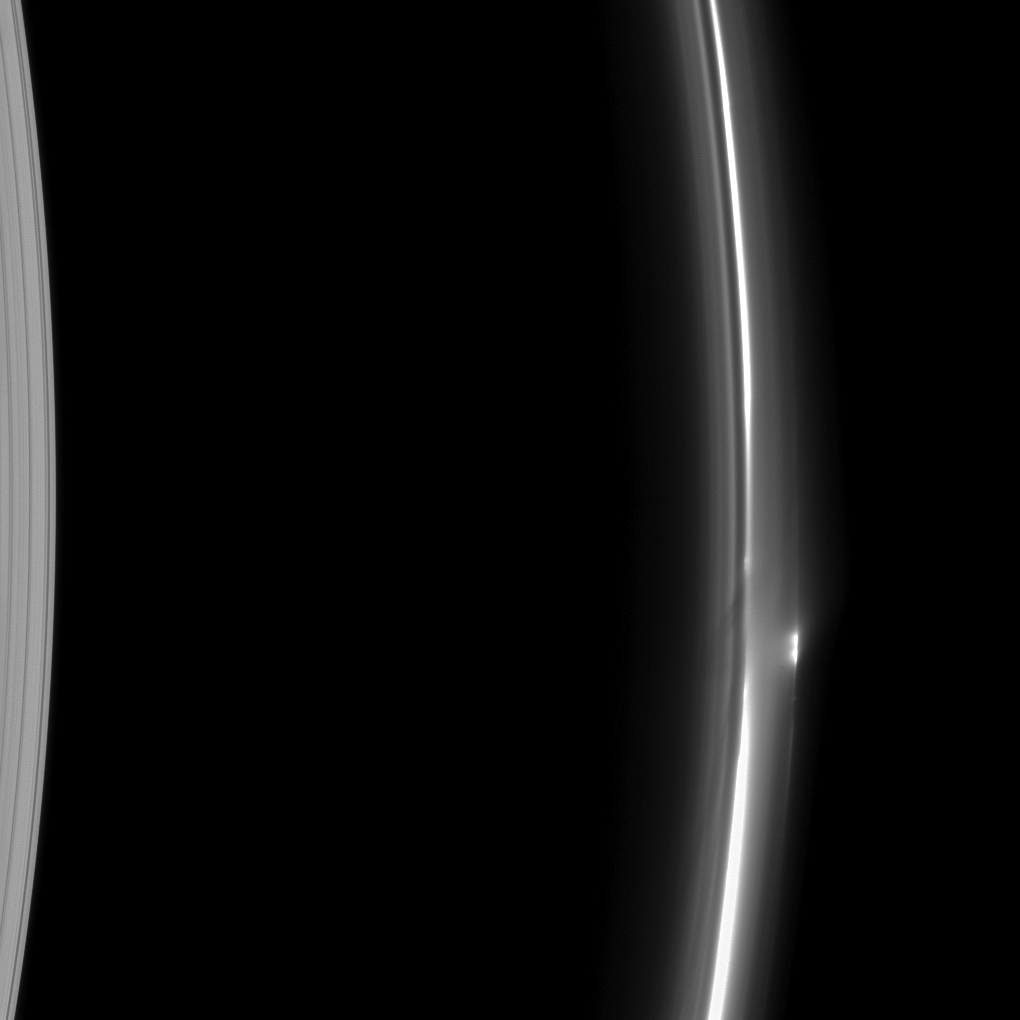

Ring Shines

The rich dynamics of Saturn’s F ring are on display in this image taken by the Cassini spacecraft. Most of the features seen here are believed to be due to the ring’s interactions with its shepherd moons or with small moonlets embedded within the ring itself.

In this image, a bright clump of material is also caught just outside the main part of the ring (on the right side of the image below the middle). The brightness of the clump in this observation geometry suggests it’s made of dusty material. At the left edge of the image, the A ring is also visible.

This view looks toward the unilluminated side of the rings from about 19 degrees below the ringplane. The image was taken in visible light with the Cassini spacecraft narrow-angle camera on June 28, 2012.

The view was acquired at a distance of approximately 474,000 miles (763,000 kilometers) from Saturn and at a Sun-Saturn-spacecraft, or phase, angle of 146 degrees. Image scale is 3 miles (4 kilometers) per pixel.

The Cassini-Huygens mission is a cooperative project of NASA, the European Space Agency and the Italian Space Agency. The Jet Propulsion Laboratory, a division of the California Institute of Technology in Pasadena, manages the mission for NASA’s Science Mission Directorate, Washington, D.C. The Cassini orbiter and its two onboard cameras were designed, developed and assembled at JPL. The imaging operations center is based at the Space Science Institute in Boulder, Colo.

Credit: NASA/JPL-Caltech/Space Science Institute